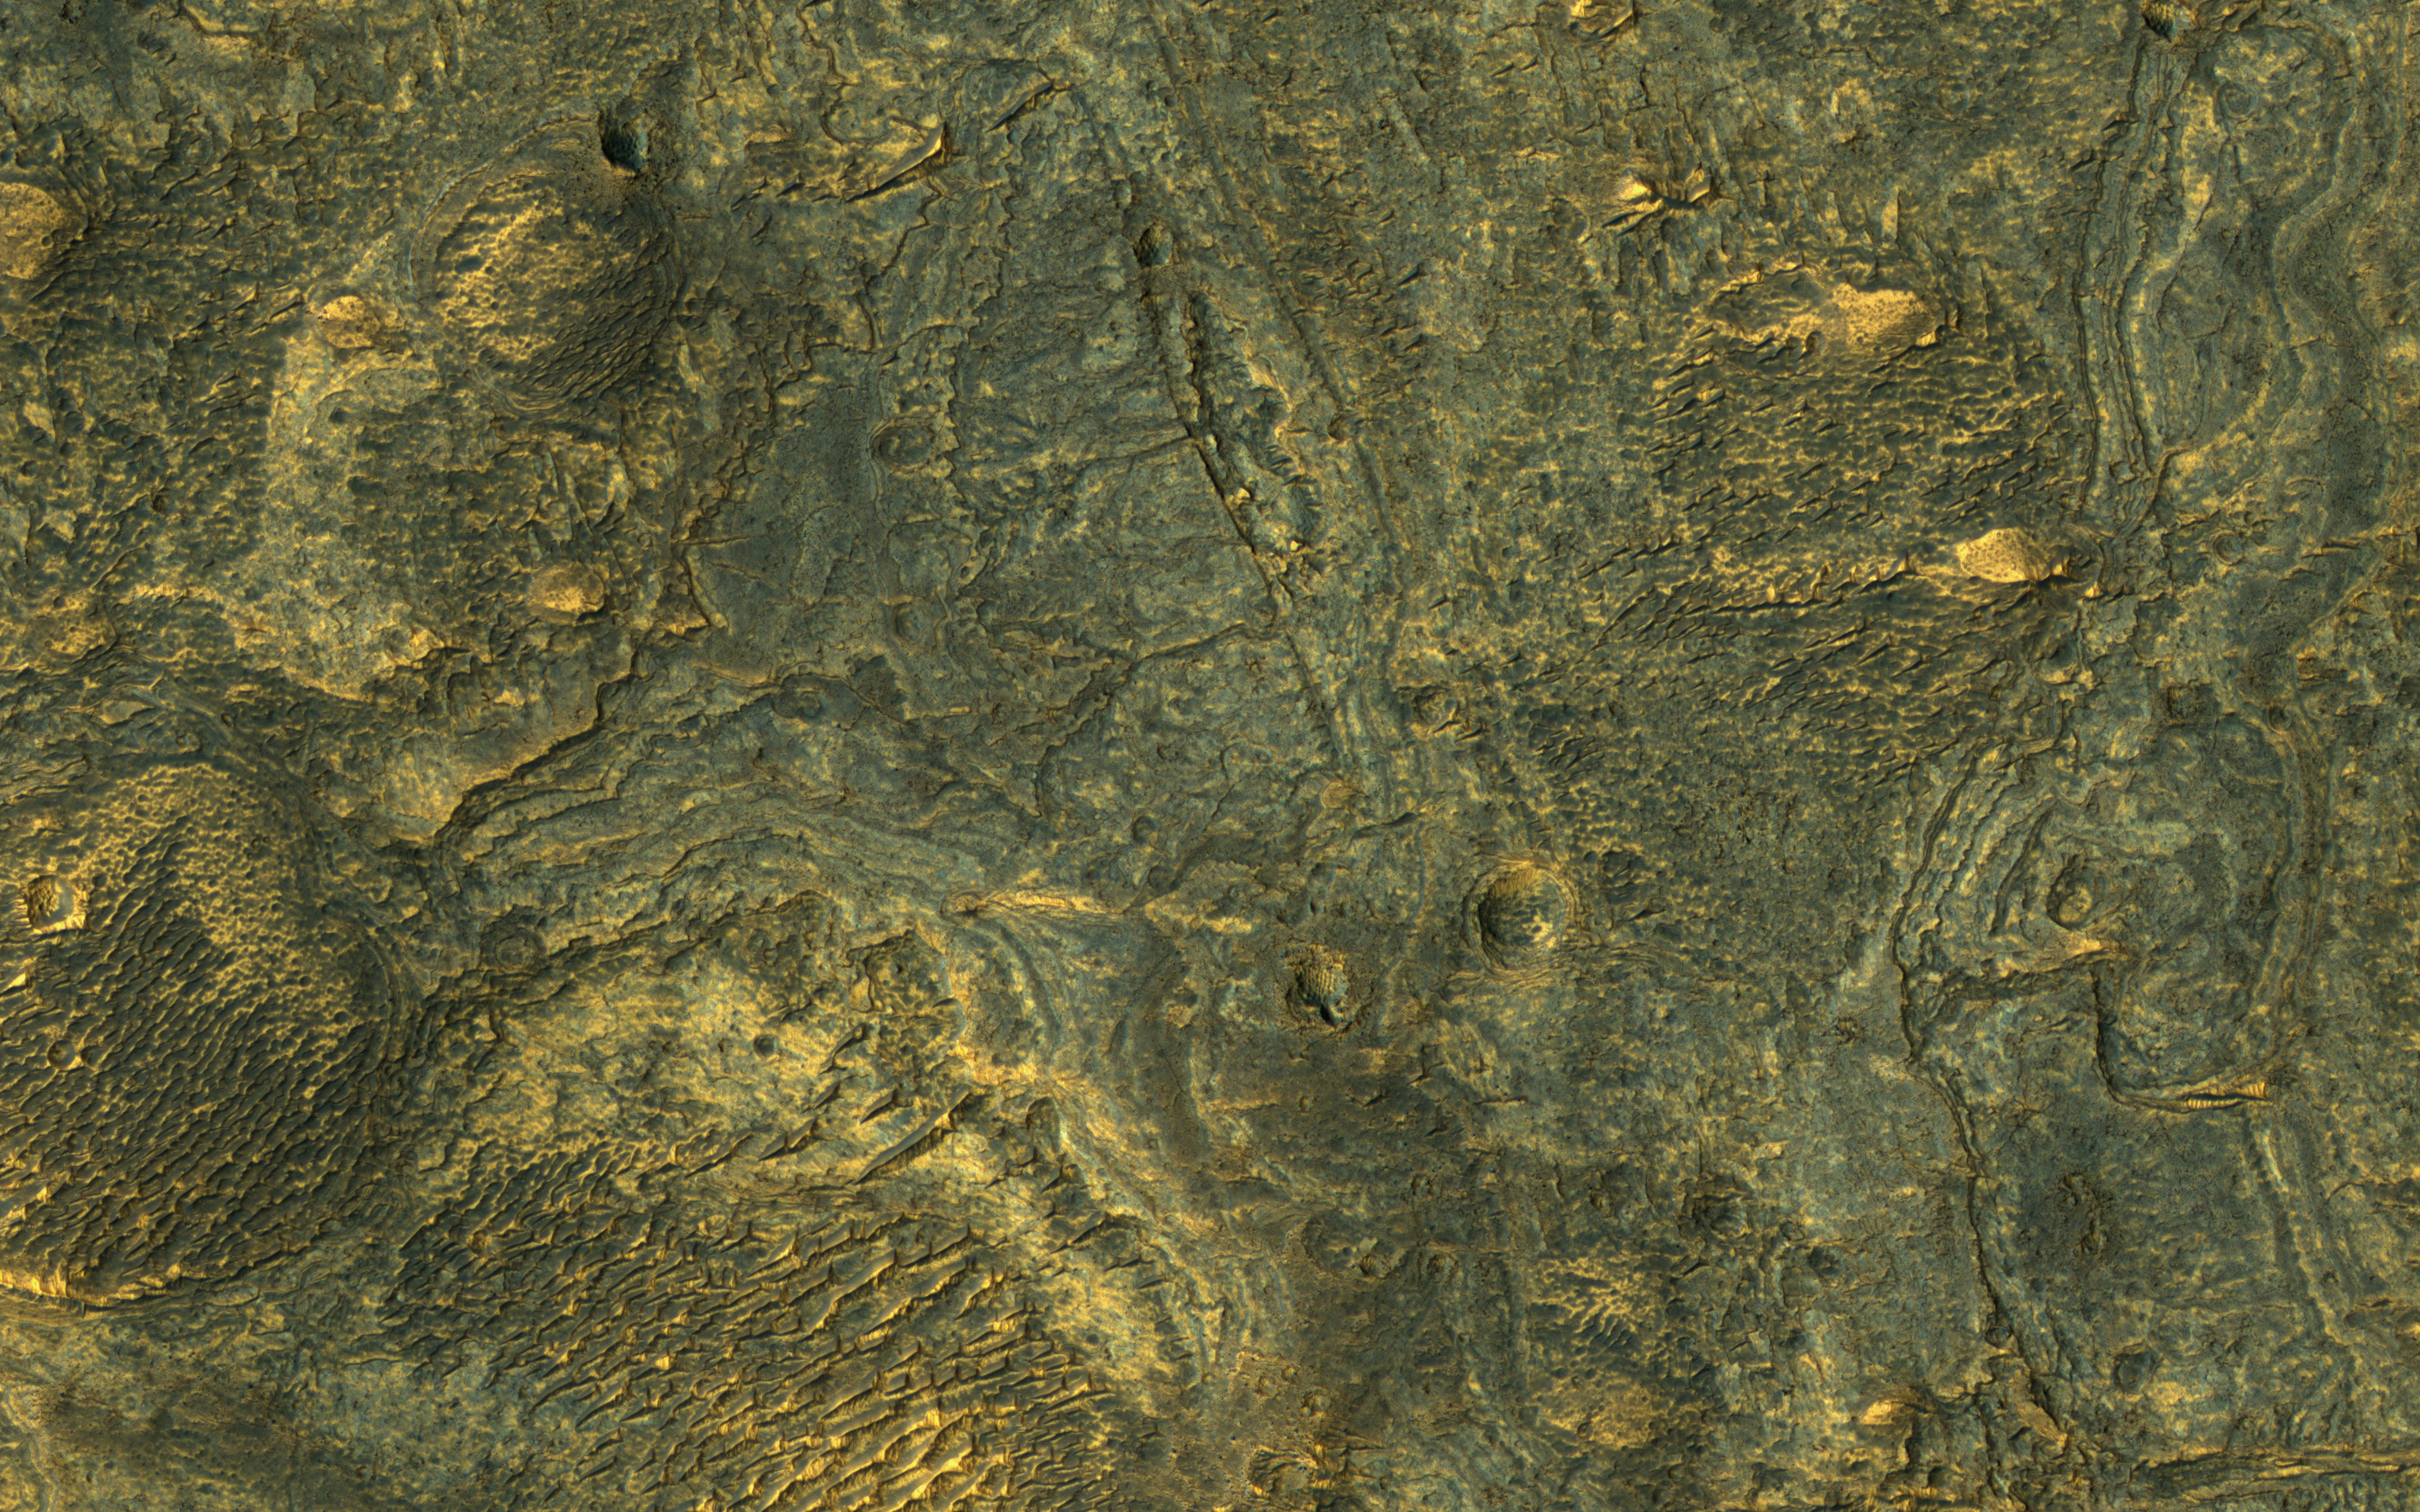

Plains South of Valles Marineris

This enhanced-color sample reveals the incredible diversity of landforms on some Martian plains that appear bland and uniform at larger scales.

Here we see layers, small channels suggesting water flow, craters, and indurated sand dunes.

The map is projected here at a scale of 25 centimeters (9.8 inches) per pixel. [The original image scale is 25.7 centimeters (10.1 inches) per pixel (with 1 x 1 binning); objects on the order of 77 centimeters (30.3 inches) across are resolved.] North is up.

The University of Arizona, Tucson, operates HiRISE, which was built by Ball Aerospace & Technologies Corp., Boulder, Colo. NASA’s Jet Propulsion Laboratory, a division of Caltech in Pasadena, California, manages the Mars Reconnaissance Orbiter Project for NASA’s Science Mission Directorate, Washington.

Credit: NASA/JPL-Caltech/Univ. of Arizona